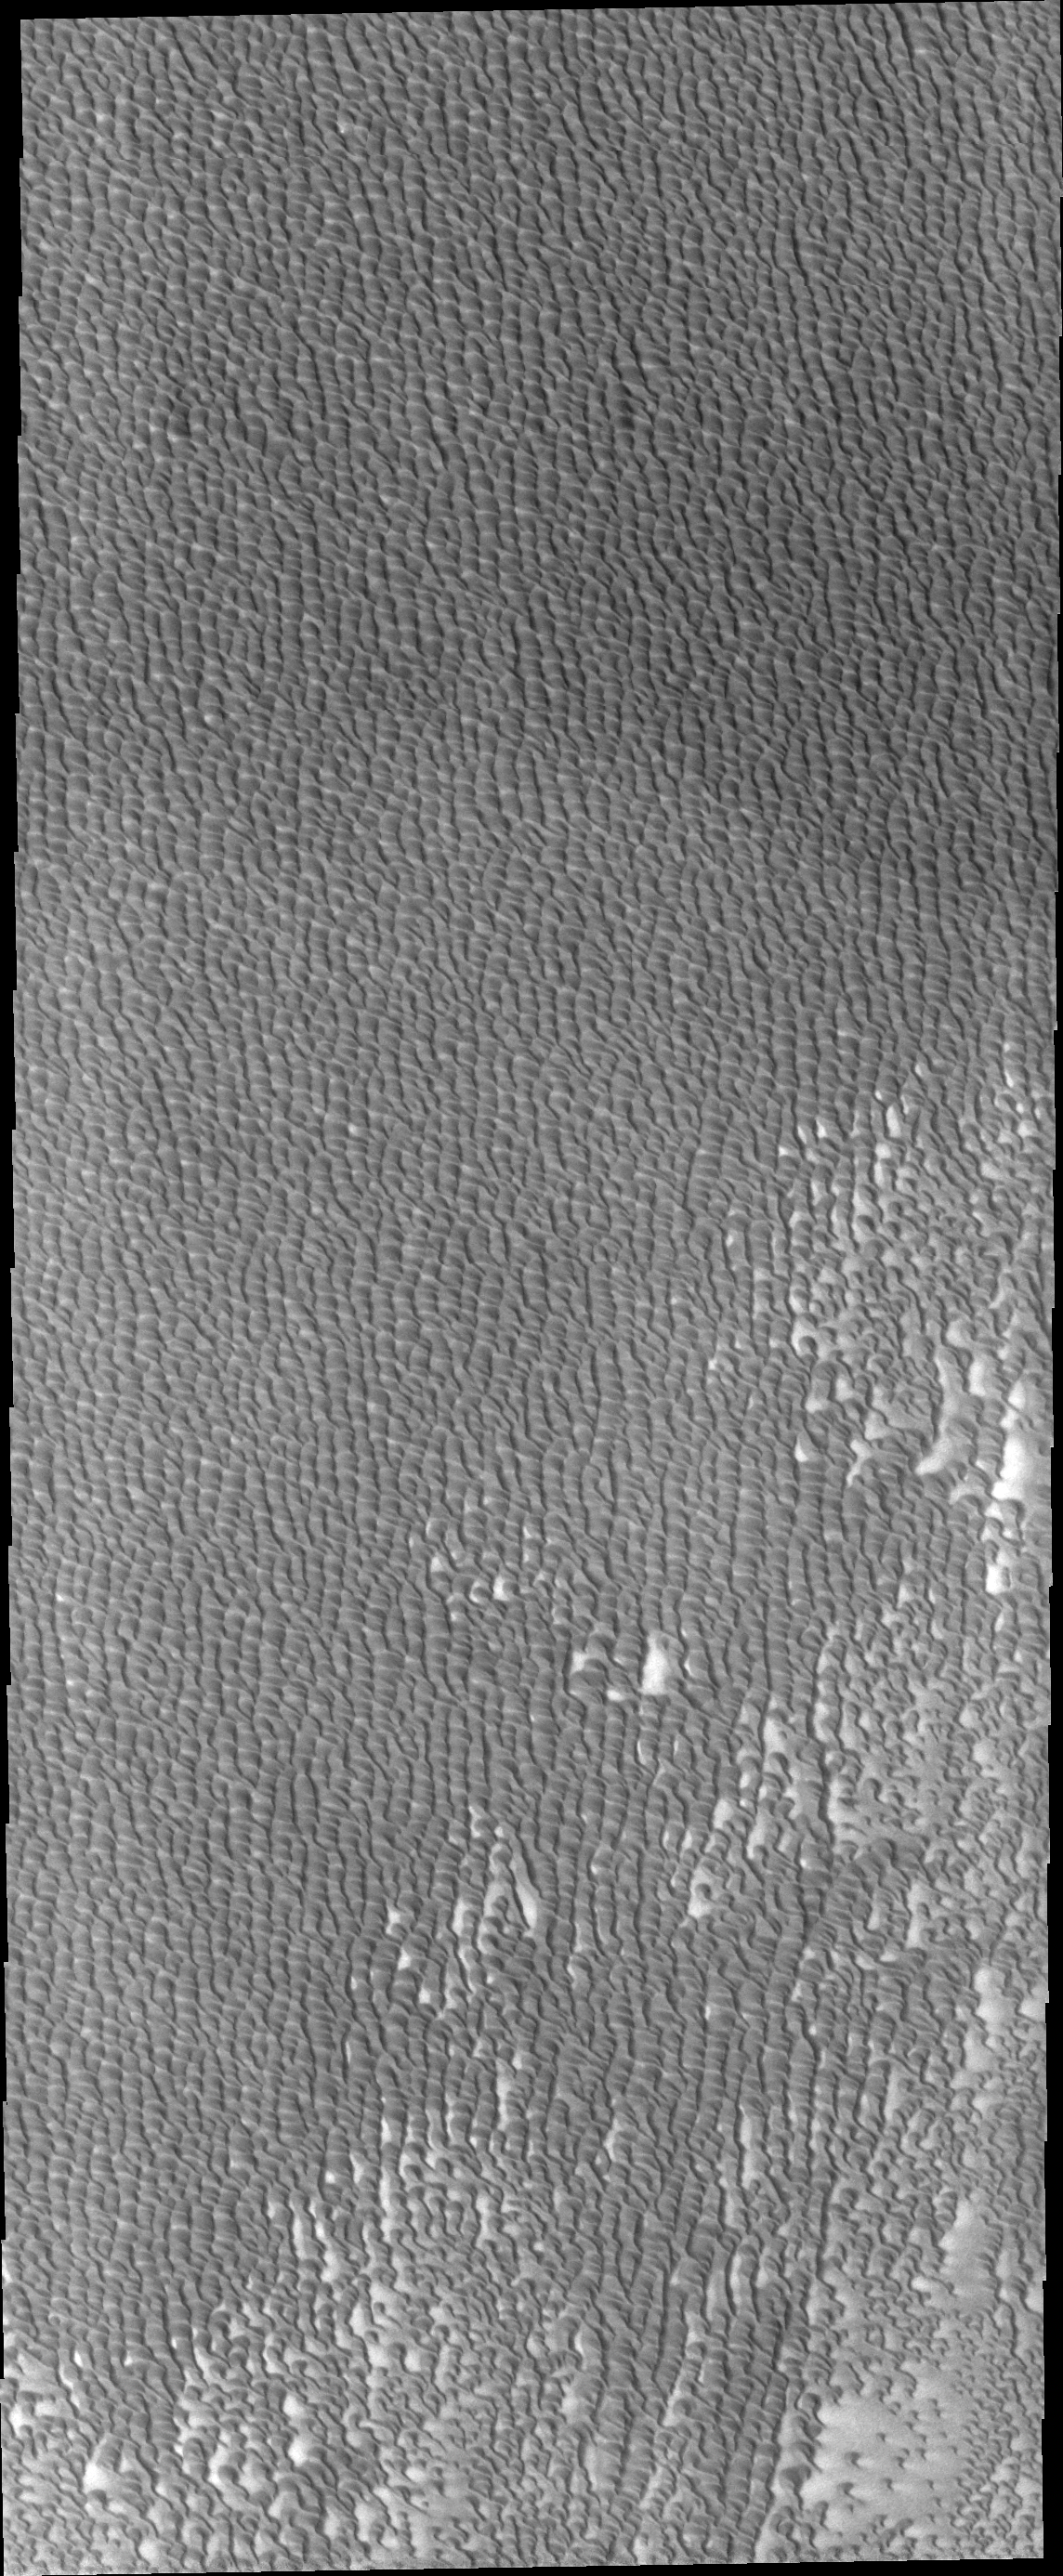

Investigating Mars: Siton Undae

Siton Undae is a large dune field located in the northern plains near Escorial Crater. Siton Undae is west of the crater and is one of three dune fields near the crater. The nearby north polar cap is dissected by Chasma Boreale, which exposes an ice free surface. This image shows part of the central region of the dune field. The bright surface between dunes in the lower corner is dune free. Several isolated dunes are visible. The majority of the dune field is made of connected dunes covering the entire surface.

The Odyssey spacecraft has spent over 15 years in orbit around Mars, circling the planet more than 69000 times. It holds the record for longest working spacecraft at Mars. THEMIS, the IR/VIS camera system, has collected data for the entire mission and provides images covering all seasons and lighting conditions. Over the years many features of interest have received repeated imaging, building up a suite of images covering the entire feature. From the deepest chasma to the tallest volcano, individual dunes inside craters and dune fields that encircle the north pole, channels carved by water and lava, and a variety of other feature, THEMIS has imaged them all. For the next several months the image of the day will focus on the Tharsis volcanoes, the various chasmata of Valles Marineris, and the major dunes fields. We hope you enjoy these images!

Credit: NASA/JPL-Caltech/ASU